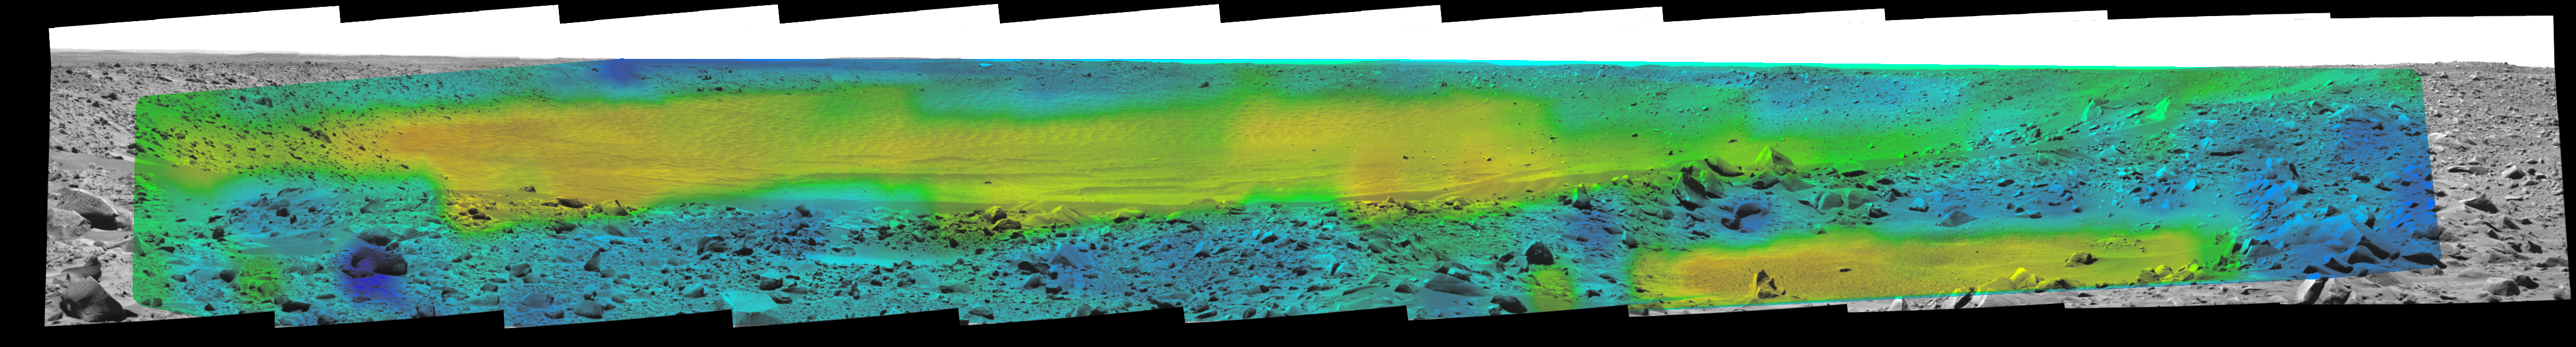

Temperature Map, “Bonneville Crater” (10:15 a.m.)

Rates of change in surface temperatures during a martian day indicate differences in particle size in and near “Bonneville Crater.” This image is the first in a series of five with color-coded temperature information from different times of day. This one is from 10:15 a.m. local solar time at the site where NASA’s Mars Exploration Rover Spirit is exploring Mars. Temperature information from Spirit’s miniature thermal emission spectrometer is overlaid onto a view of the site from Spirit’s panoramic camera.

In this color-coded map, quicker reddening during the day suggests sand or dust. (Red is about 270 Kelvin or 27 degrees Fahrenheit.) An example of this is in the shallow depression in the right foreground. Areas that stay blue longer into the day have larger rocks. (Blue indicates about 230 Kelvin or minus 45 Degrees F.) An example is the rock in the left foreground.

See PIA05927 for a sequence of all five frames.

Credit: NASA/JPL/Cornell/ASU